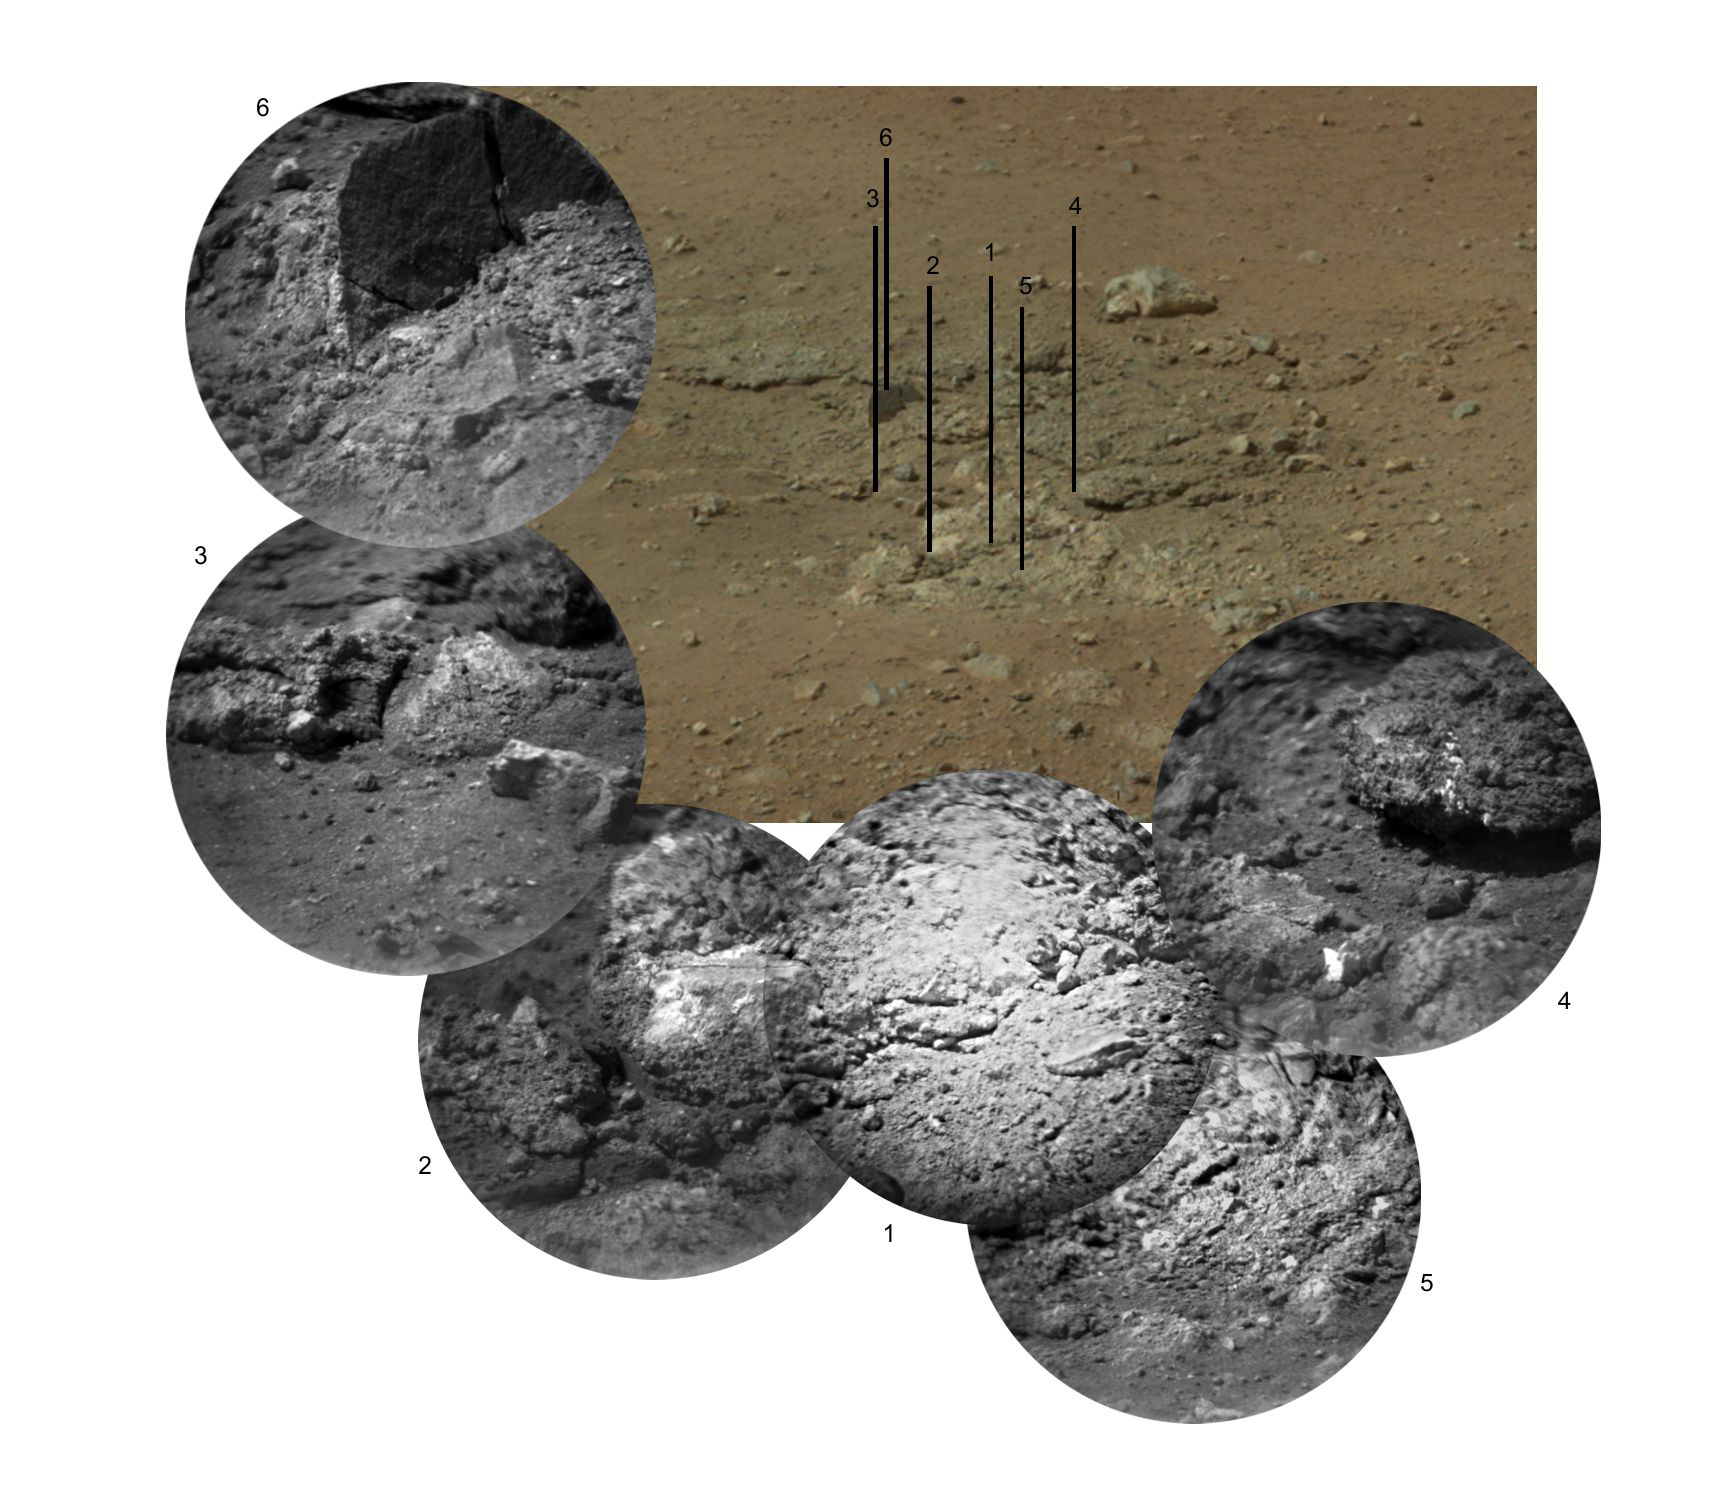

Zapping Rocks Exposed by the Sky Crane’s Thrusters

This photo mosaic shows the scour mark, dubbed ‘Goulburn,’ left by the thrusters on the sky crane that helped lower NASA’s Curiosity rover to the Red Planet. It is located 16 to 20 feet (5 to 6 meters) to the left of the rover’s landing position. The sky crane appears to have uncovered an outcrop of loosely consolidated rocks during the rover’s landing.

The mosaic consists of six images from the remote micro-imager (RMI) on the Chemistry and Camera (ChemCam) instrument, shown around an image from the Mast Camera for context. Each RMI image has a field of view of 4 to 5 inches (10 to 12 centimeters) across and shows details as small as 0.02 to 0.03 inches (0.5 to 0.6 millimeters). ChemCam’s laser was used to analyze material at the centers of panels 2, 3 and 4.

JPL manages the Mars Science Laboratory/Curiosity for NASA’s Science Mission Directorate in Washington. The rover was designed, developed and assembled at JPL, a division of the California Institute of Technology in Pasadena.

Credit: NASA/JPL-Caltech/LANL/CNES/IRAP/MSSS